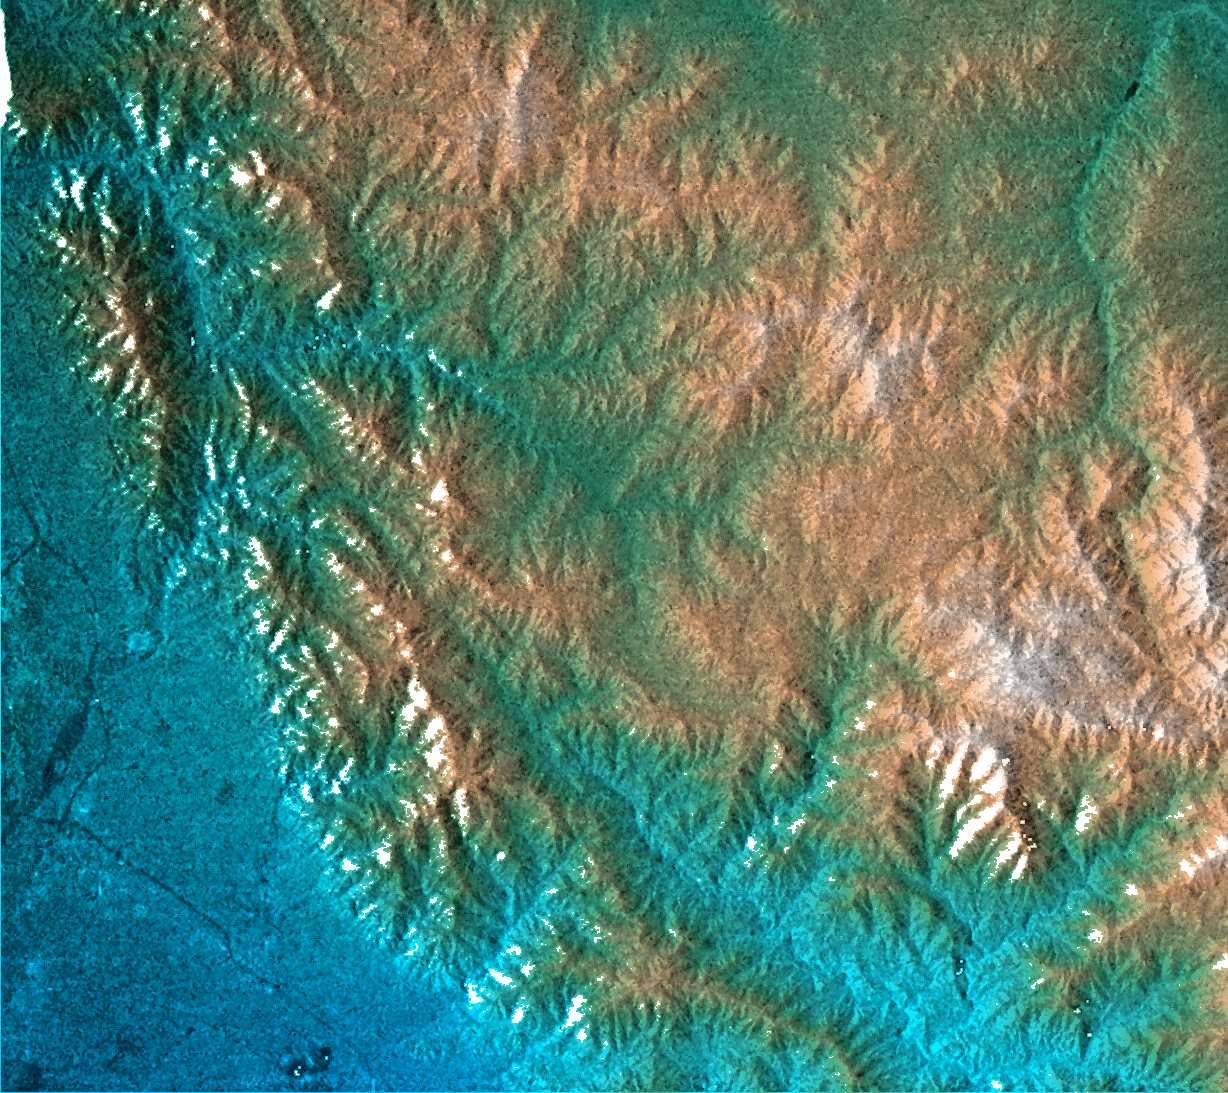

San Gabriel Mountains, California, Radar Image, Color as Height

This topographic radar image shows the relationship of the urban area of Pasadena, California to the natural contours of the land. The image includes the alluvial plain on which Pasadena and the Jet Propulsion Laboratory sit, and the steep range of the San Gabriel Mountains. The mountain front and the arcuate valley running from upper left to the lower right are active fault zones, along which the mountains are rising. The chaparral-covered slopes above Pasadena are also a prime area for wildfires and mudslides. Hazards from earthquakes, floods and fires are intimately related to the topography in this area. Topographic data and other remote sensing images provide valuable information for assessing and mitigating the natural hazards for cities along the front of active mountain ranges.

This image combines two types of data from the Shuttle Radar Topography Mission. The image brightness corresponds to the strength of the radar signal reflected from the ground, while colors show the elevation as measured by SRTM. Colors range from blue at the lowest elevations to white at the highest elevations. This image contains about 2300 meters (7500 feet) of total relief. White speckles on the face of some of the mountains are holes in the data caused by steep terrain. These will be filled using coverage from an intersecting pass.

The Shuttle Radar Topography Mission (SRTM), launched on February 11, 2000, uses the same radar instrument that comprised the Spaceborne Imaging Radar-C/X-Band Synthetic Aperture Radar (SIR-C/X-SAR) that flew twice on the Space Shuttle Endeavour in 1994. The mission is designed to collect three-dimensional measurements of the Earth’s surface. To collect the 3-D data, engineers added a 60-meter-long (200-foot) mast, an additional C-band imaging antenna and improved tracking and navigation devices. The mission is a cooperative project between the National Aeronautics and Space Administration (NASA), the National Imagery and Mapping Agency (NIMA) and the German (DLR) and Italian (ASI) space agencies. It is managed by NASA’s Jet Propulsion Laboratory, Pasadena, CA, for NASA’s Earth Science Enterprise, Washington, DC.

Size: 41 km (25 miles) x 29 km (18 miles)
Location: 34.2 deg. North lat., 118.1 deg. West lon.
Orientation: North toward upper right
Original Data Resolution: 30 meters (99 feet)
Date Acquired: February 16, 2000

Credit: NASA/JPL/NIMA